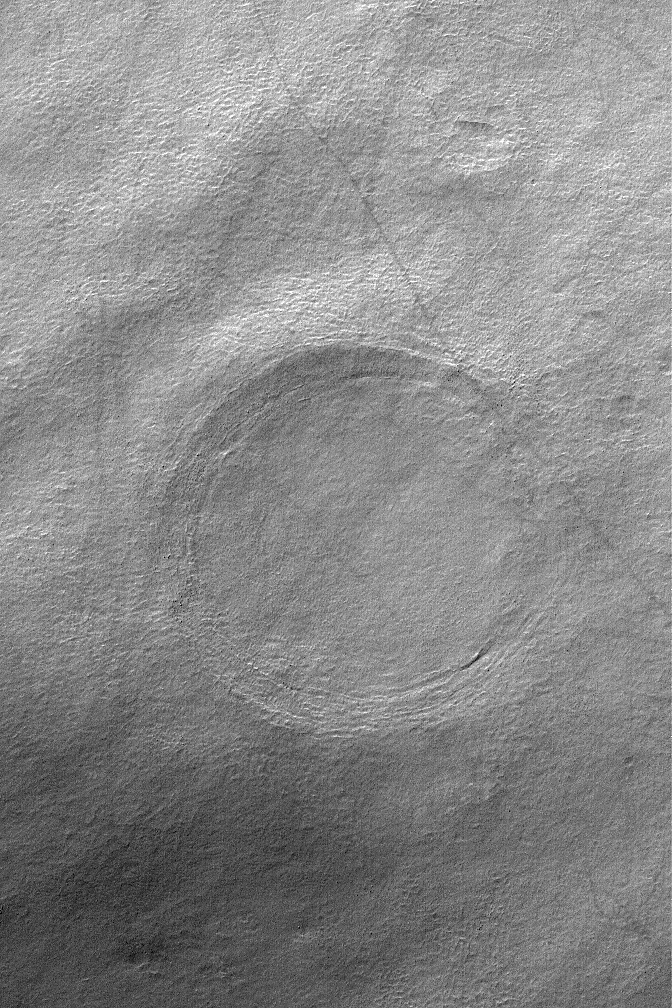

Buried Crater

29 September 2004
The circular feature in this Mars Global Surveyor (MGS) Mars Orbiter Camera (MOC) image is the location of a buried impact crater in southern Noachis Terra near 55.4°S, 325.1°W. The image covers an area about 3 km (1.9 mi) across; thus the crater is roughly 2 km in diameter, or twice the size of the famous Meteor Crater in northern Arizona. A visitor to the Arizona Crater would be quite impressed by the height of its raised rims and the depth of and distance across its bowl, relative to a person. At the human scale It is challenging to imagine a crater twice that size that has been filled and buried by sediment and debris, yet the crater shown here is simply an example. On Mars, craters over 100 km in diameter have been buried, and some have been exhumed. This image is illuminated by sunlight from the upper left.

Credit: NASA/JPL/Malin Space Science Systems